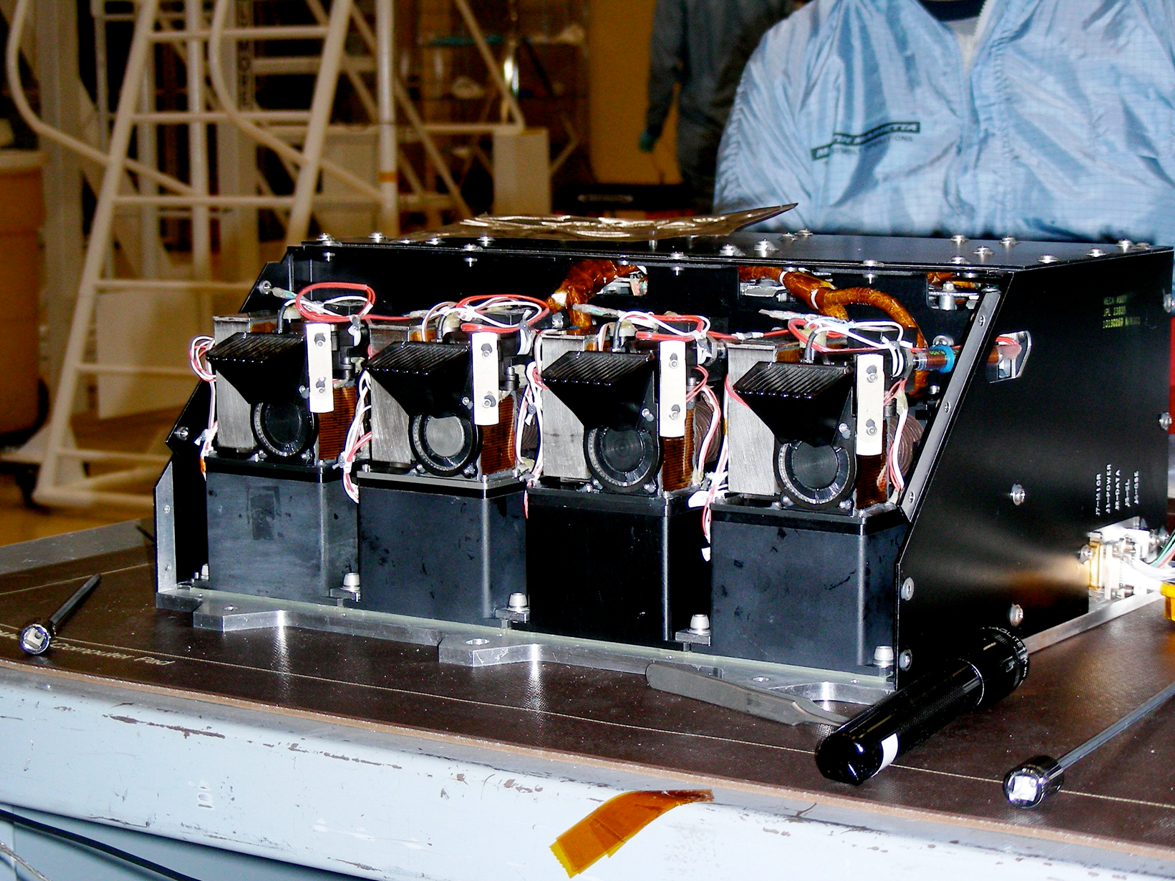

Chemistry Lab for Phoenix Mars Lander

The science payload of NASA’s Phoenix Mars Lander includes a multi-tool instrument named the Microscopy, Electrochemistry, and Conductivity Analyzer (MECA). The instrument’s wet chemistry laboratory, prominent in this photograph, will measure a range of chemical properties of Martian soil samples, such as the presence of dissolved salts and the level of acidity or alkalinity. Other tools that are parts of the instrument are microscopes that will examine samples’ mineral grains and a probe that will check the soil’s thermal and electrical properties.

Photojournal Note: As planned, the Phoenix lander, which landed May 25, 2008 23:53 UTC, ended communications in November 2008, about six months after landing, when its solar panels ceased operating in the dark Martian winter.

Credit: NASA/JPL-Caltech/UA